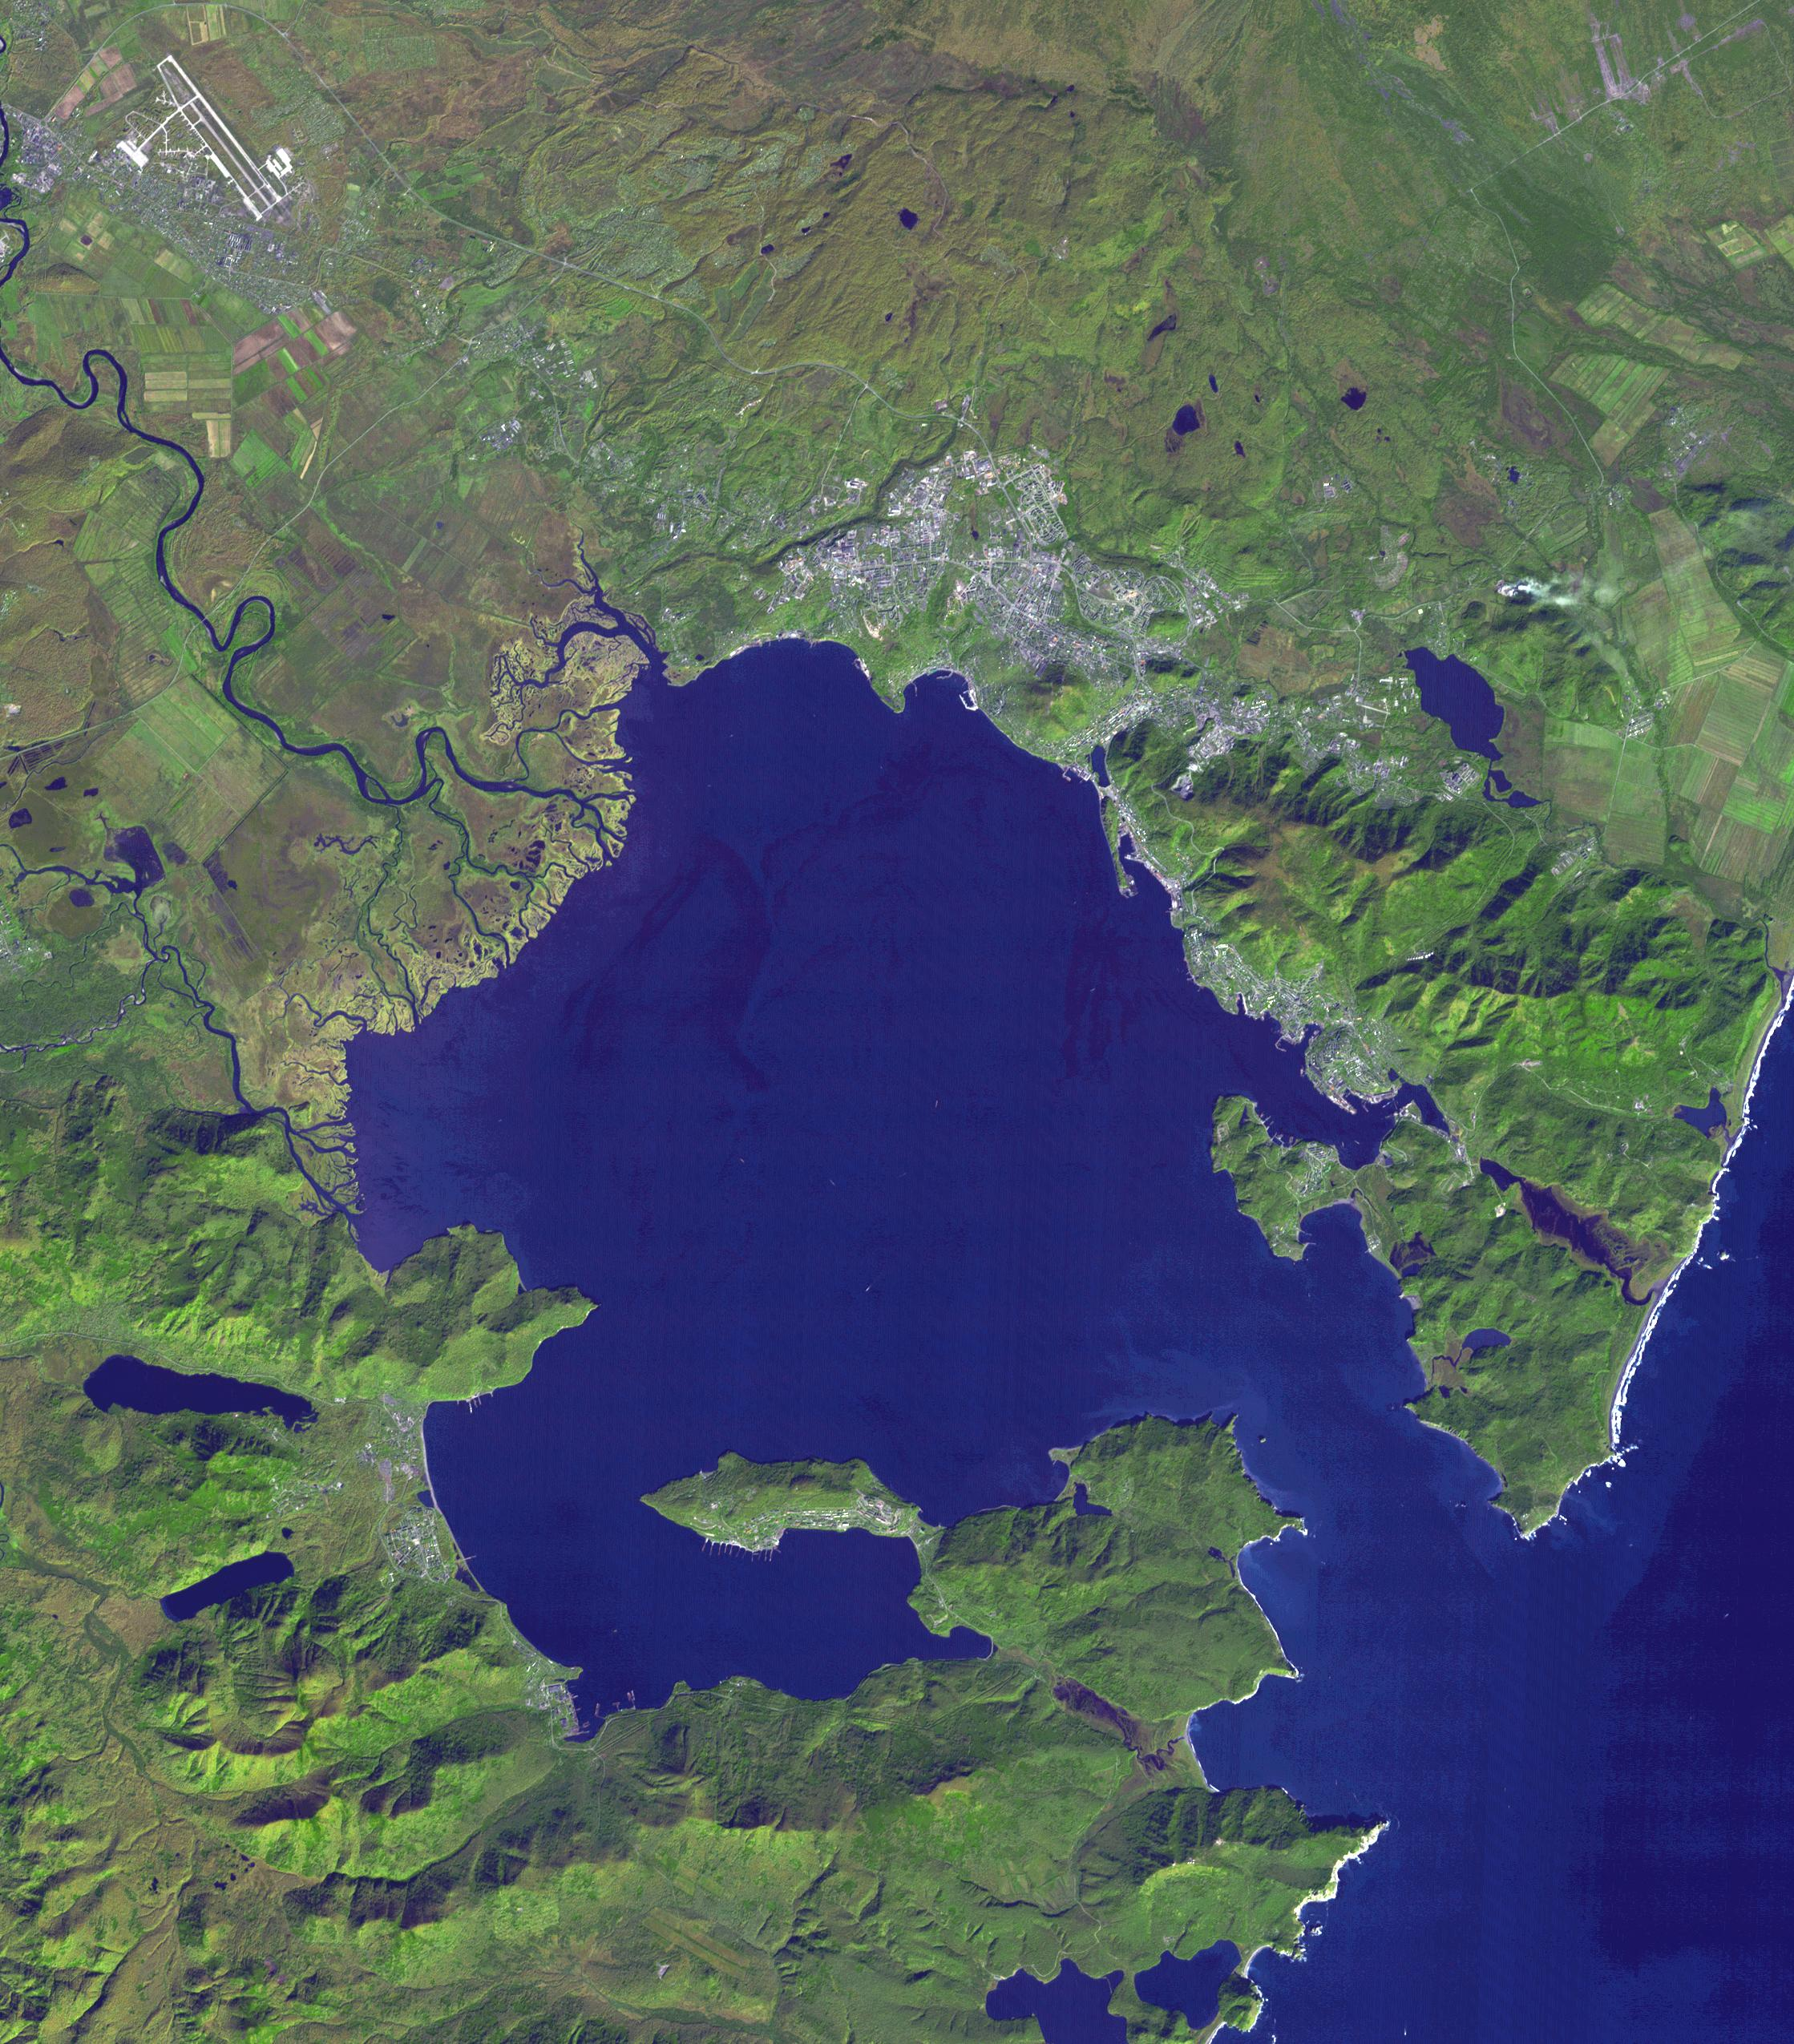

Petropavlovsk-Kamchatsky, Russia

Petropavlovsk-Kamchatsky (P-K) is the administrative, cultural, scientific and economic center of Kamchatka Krai, Russia on the Kamchatka Peninsula. P-K is located on the north side of Avacha Bay; this exceptional natural harbor is home to Russia’s largest submarine base. P-K was founded by Dutch navigator Vitus Bering in 1740, naming the town after his two ships the St. Peter and the St. Paul. The image was acquired September 29, 2009, covers an area of 33 by 38 km, and is located at 53 degrees north, 158.6 degrees east.

With its 14 spectral bands from the visible to the thermal infrared wavelength region and its high spatial resolution of 15 to 90 meters (about 50 to 300 feet), ASTER images Earth to map and monitor the changing surface of our planet. ASTER is one of five Earth-observing instruments launched Dec. 18, 1999, on Terra. The instrument was built by Japan’s Ministry of Economy, Trade and Industry. A joint U.S./Japan science team is responsible for validation and calibration of the instrument and data products.

The broad spectral coverage and high spectral resolution of ASTER provides scientists in numerous disciplines with critical information for surface mapping and monitoring of dynamic conditions and temporal change. Example applications are: monitoring glacial advances and retreats; monitoring potentially active volcanoes; identifying crop stress; determining cloud morphology and physical properties; wetlands evaluation; thermal pollution monitoring; coral reef degradation; surface temperature mapping of soils and geology; and measuring surface heat balance.

The U.S. science team is located at NASA’s Jet Propulsion Laboratory, Pasadena, Calif. The Terra mission is part of NASA’s Science Mission Directorate, Washington, D.C.

Credit: NASA/GSFC/METI/ERSDAC/JAROS, and U.S./Japan ASTER Science Team